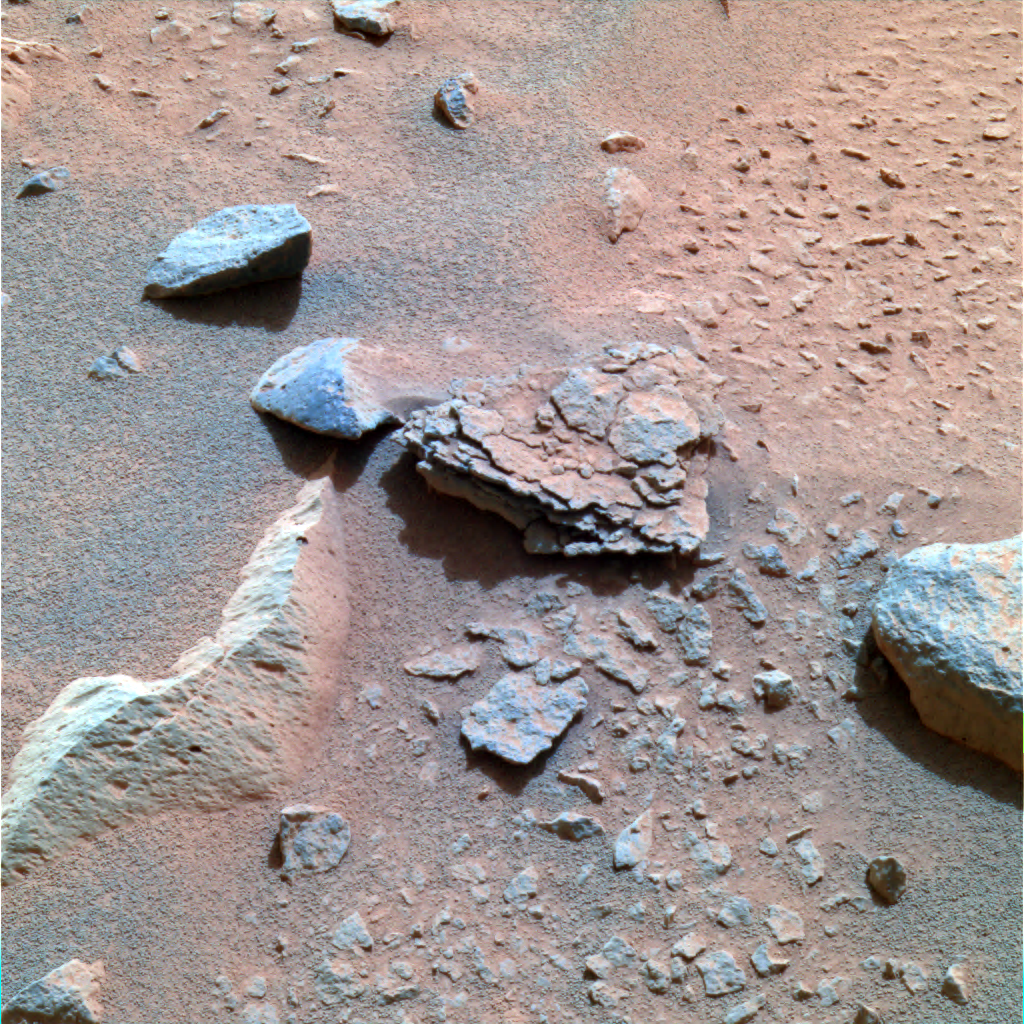

Flaky “Mimi”

This color image taken by the Mars Exploration Rover Spirit’s panoramic camera on Sol 40 is centered on an unusually flaky rock called Mimi. Mimi is only one of many features in the area known as “Stone Council,” but looks very different from any rock that scientists have seen at the Gusev crater site so far. Mimi’s flaky appearance leads scientists to a number of hypotheses. Mimi could have been subjected to pressure either through burial or impact, or may have once been a dune that was cemented into flaky layers, a process that sometimes involves the action of water.

Credit: NASA/JPL/Cornell